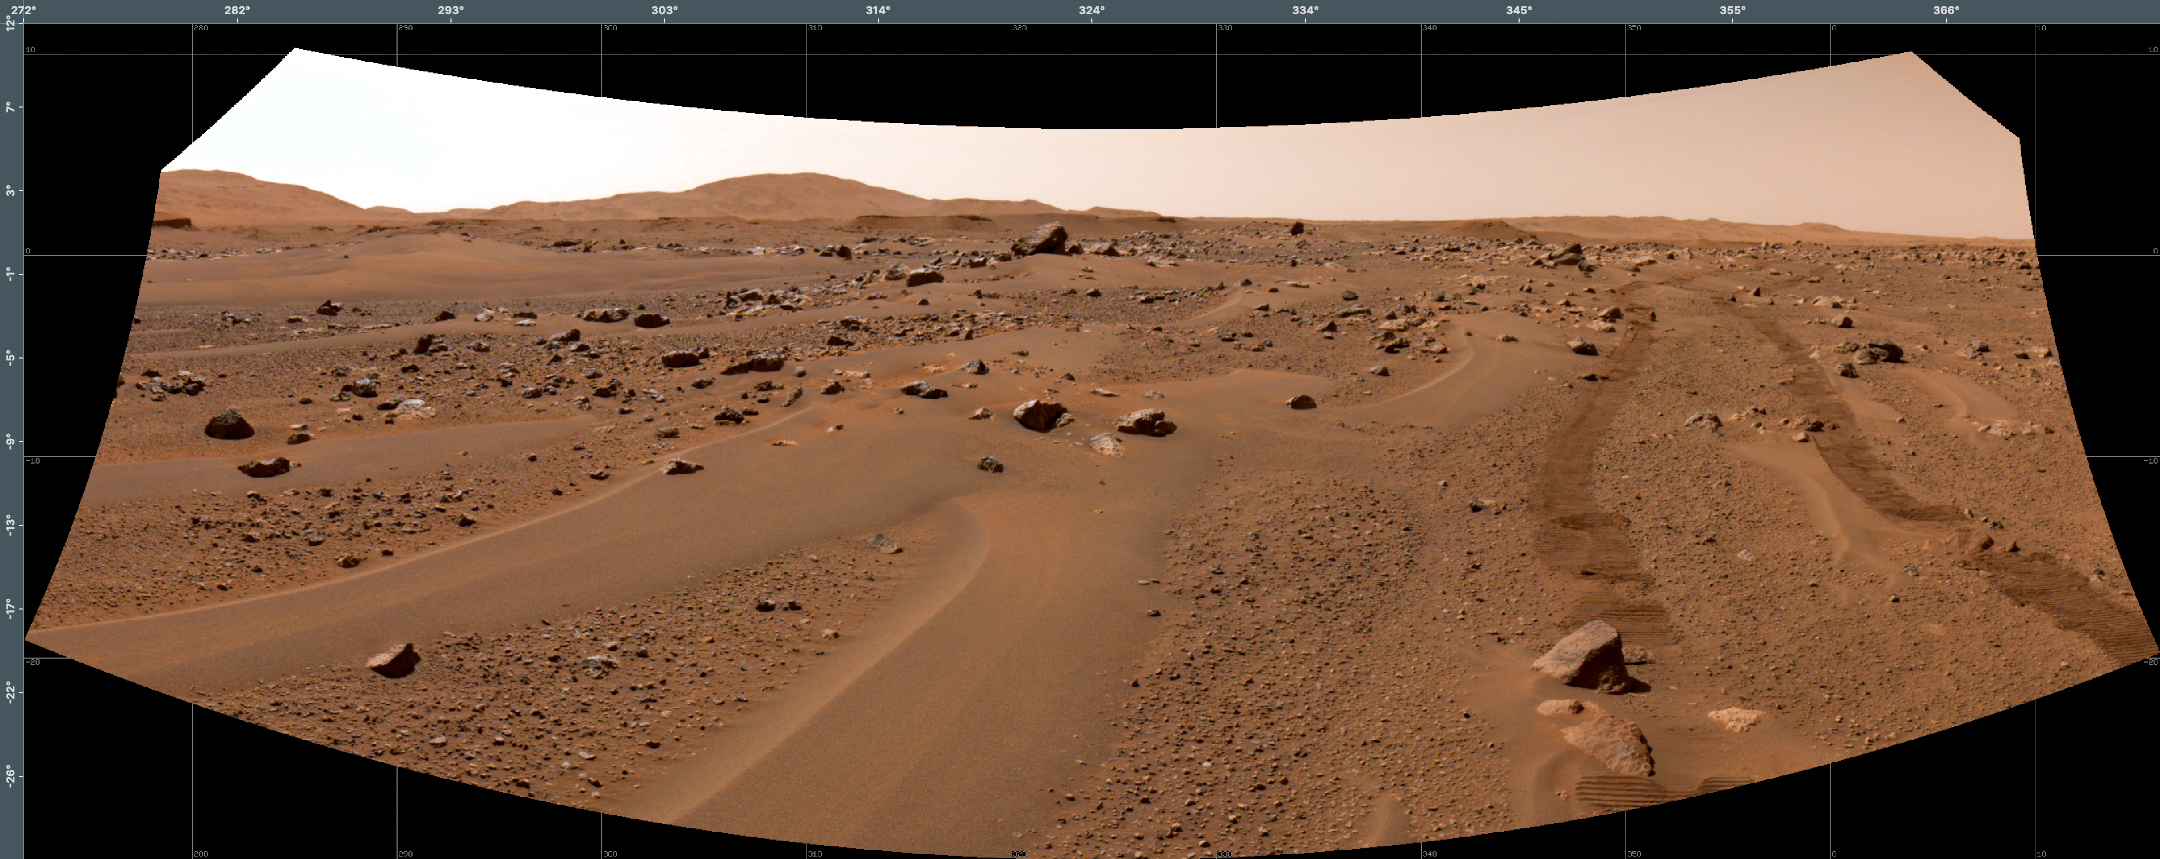

The End of One Drive by Perseverance on the Floor of Jezero Crater

This image of a Martian vista in Jezero Crater, made from smaller individual images, was taken by NASA’s Perseverance rover on July 3, 2021 (the 131th sol, or Martian day, of its mission). The rover’s tracks from its autonomous drive that day are visible on the right. The images that compose the larger mosaic came from the rover’s Navigation Cameras and were processed to enhance the contrast.

Perseverance has been exploring the floor of Jezero since it landed on Feb. 18, 2021.

A key objective for Perseverance’s mission on Mars is astrobiology, including the search for signs of ancient microbial life. The rover will characterize the planet’s geology and past climate, pave the way for human exploration of the Red Planet, and be the first mission to collect and cache Martian rock and regolith (broken rock and dust).

The Mars 2020 Perseverance mission is part of NASA’s Moon to Mars exploration approach, which includes Artemis missions to the Moon that will help prepare for human exploration of the Red Planet.

Subsequent NASA missions, in cooperation with ESA (European Space Agency), would send spacecraft to Mars to collect these sealed samples from the surface and return them to Earth for in-depth analysis.

NASA’s Jet Propulsion Laboratory in Southern California built and manages operations of the Mars 2020 Perseverance rover for NASA.

Credit: NASA/JPL-Caltech